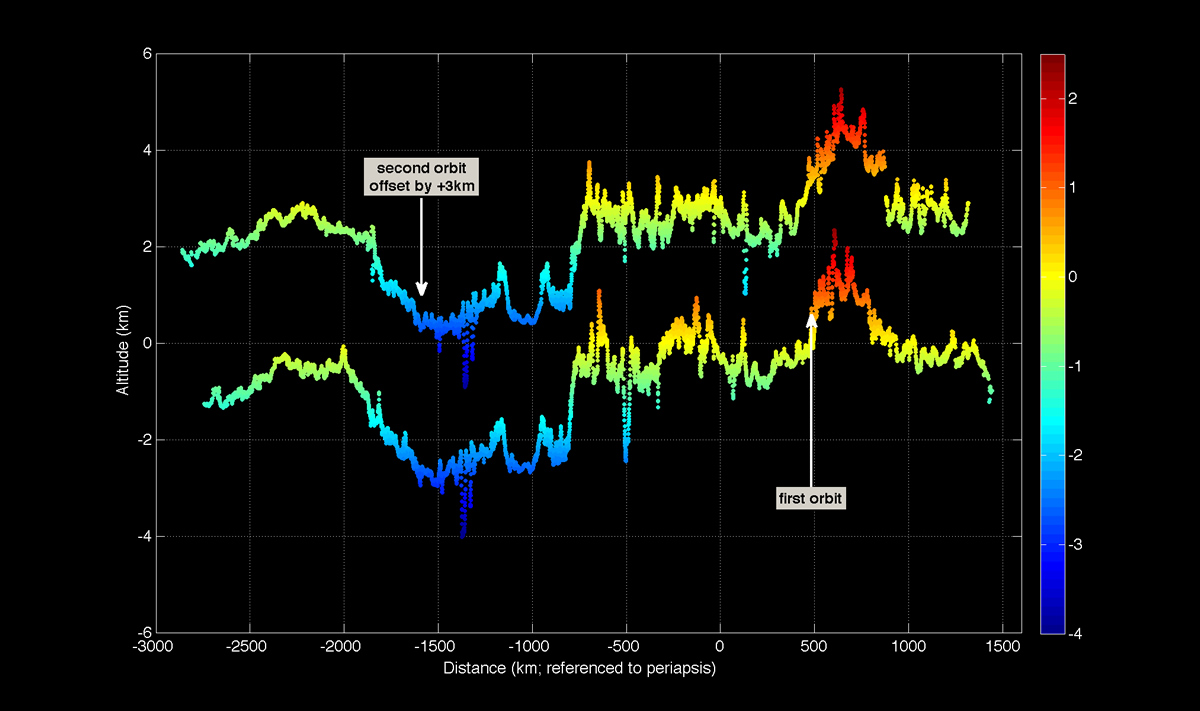

First Mercury Laser Altimeter (MLA) Results from Orbit

This figure shows altimetric profiles obtained on 29 March during the first two successive MESSENGER orbits on which the Mercury Laser Altimeter (MLA) instrument was operating. Elevation is indicated by both the vertical scale and the color coding. The profile for the second orbit has been offset by 3 km for clarity. The profiles cross a variety of terrains, including a number of impact craters.

On March 17, 2011 (March 18, 2011, UTC), MESSENGER became the first spacecraft ever to orbit the planet Mercury. The mission is currently in its commissioning phase, during which spacecraft and instrument performance are verified through a series of specially designed checkout activities. In the course of the one-year primary mission, the spacecraft’s seven scientific instruments and radio science investigation will unravel the history and evolution of the Solar System’s innermost planet. Visit the Why Mercury? section of this website to learn more about the science questions that the MESSENGER mission has set out to answer.

Date Acquired:March 29, 2011
Instrument: Mercury Laser Altimeter (MLA)

These images are from MESSENGER, a NASA Discovery mission to conduct the first orbital study of the innermost planet, Mercury. For information regarding the use of images, see the MESSENGER image use policy.

Credit: NASA/Goddard Space Flight Center/MIT/Johns Hopkins University Applied Physics Laboratory